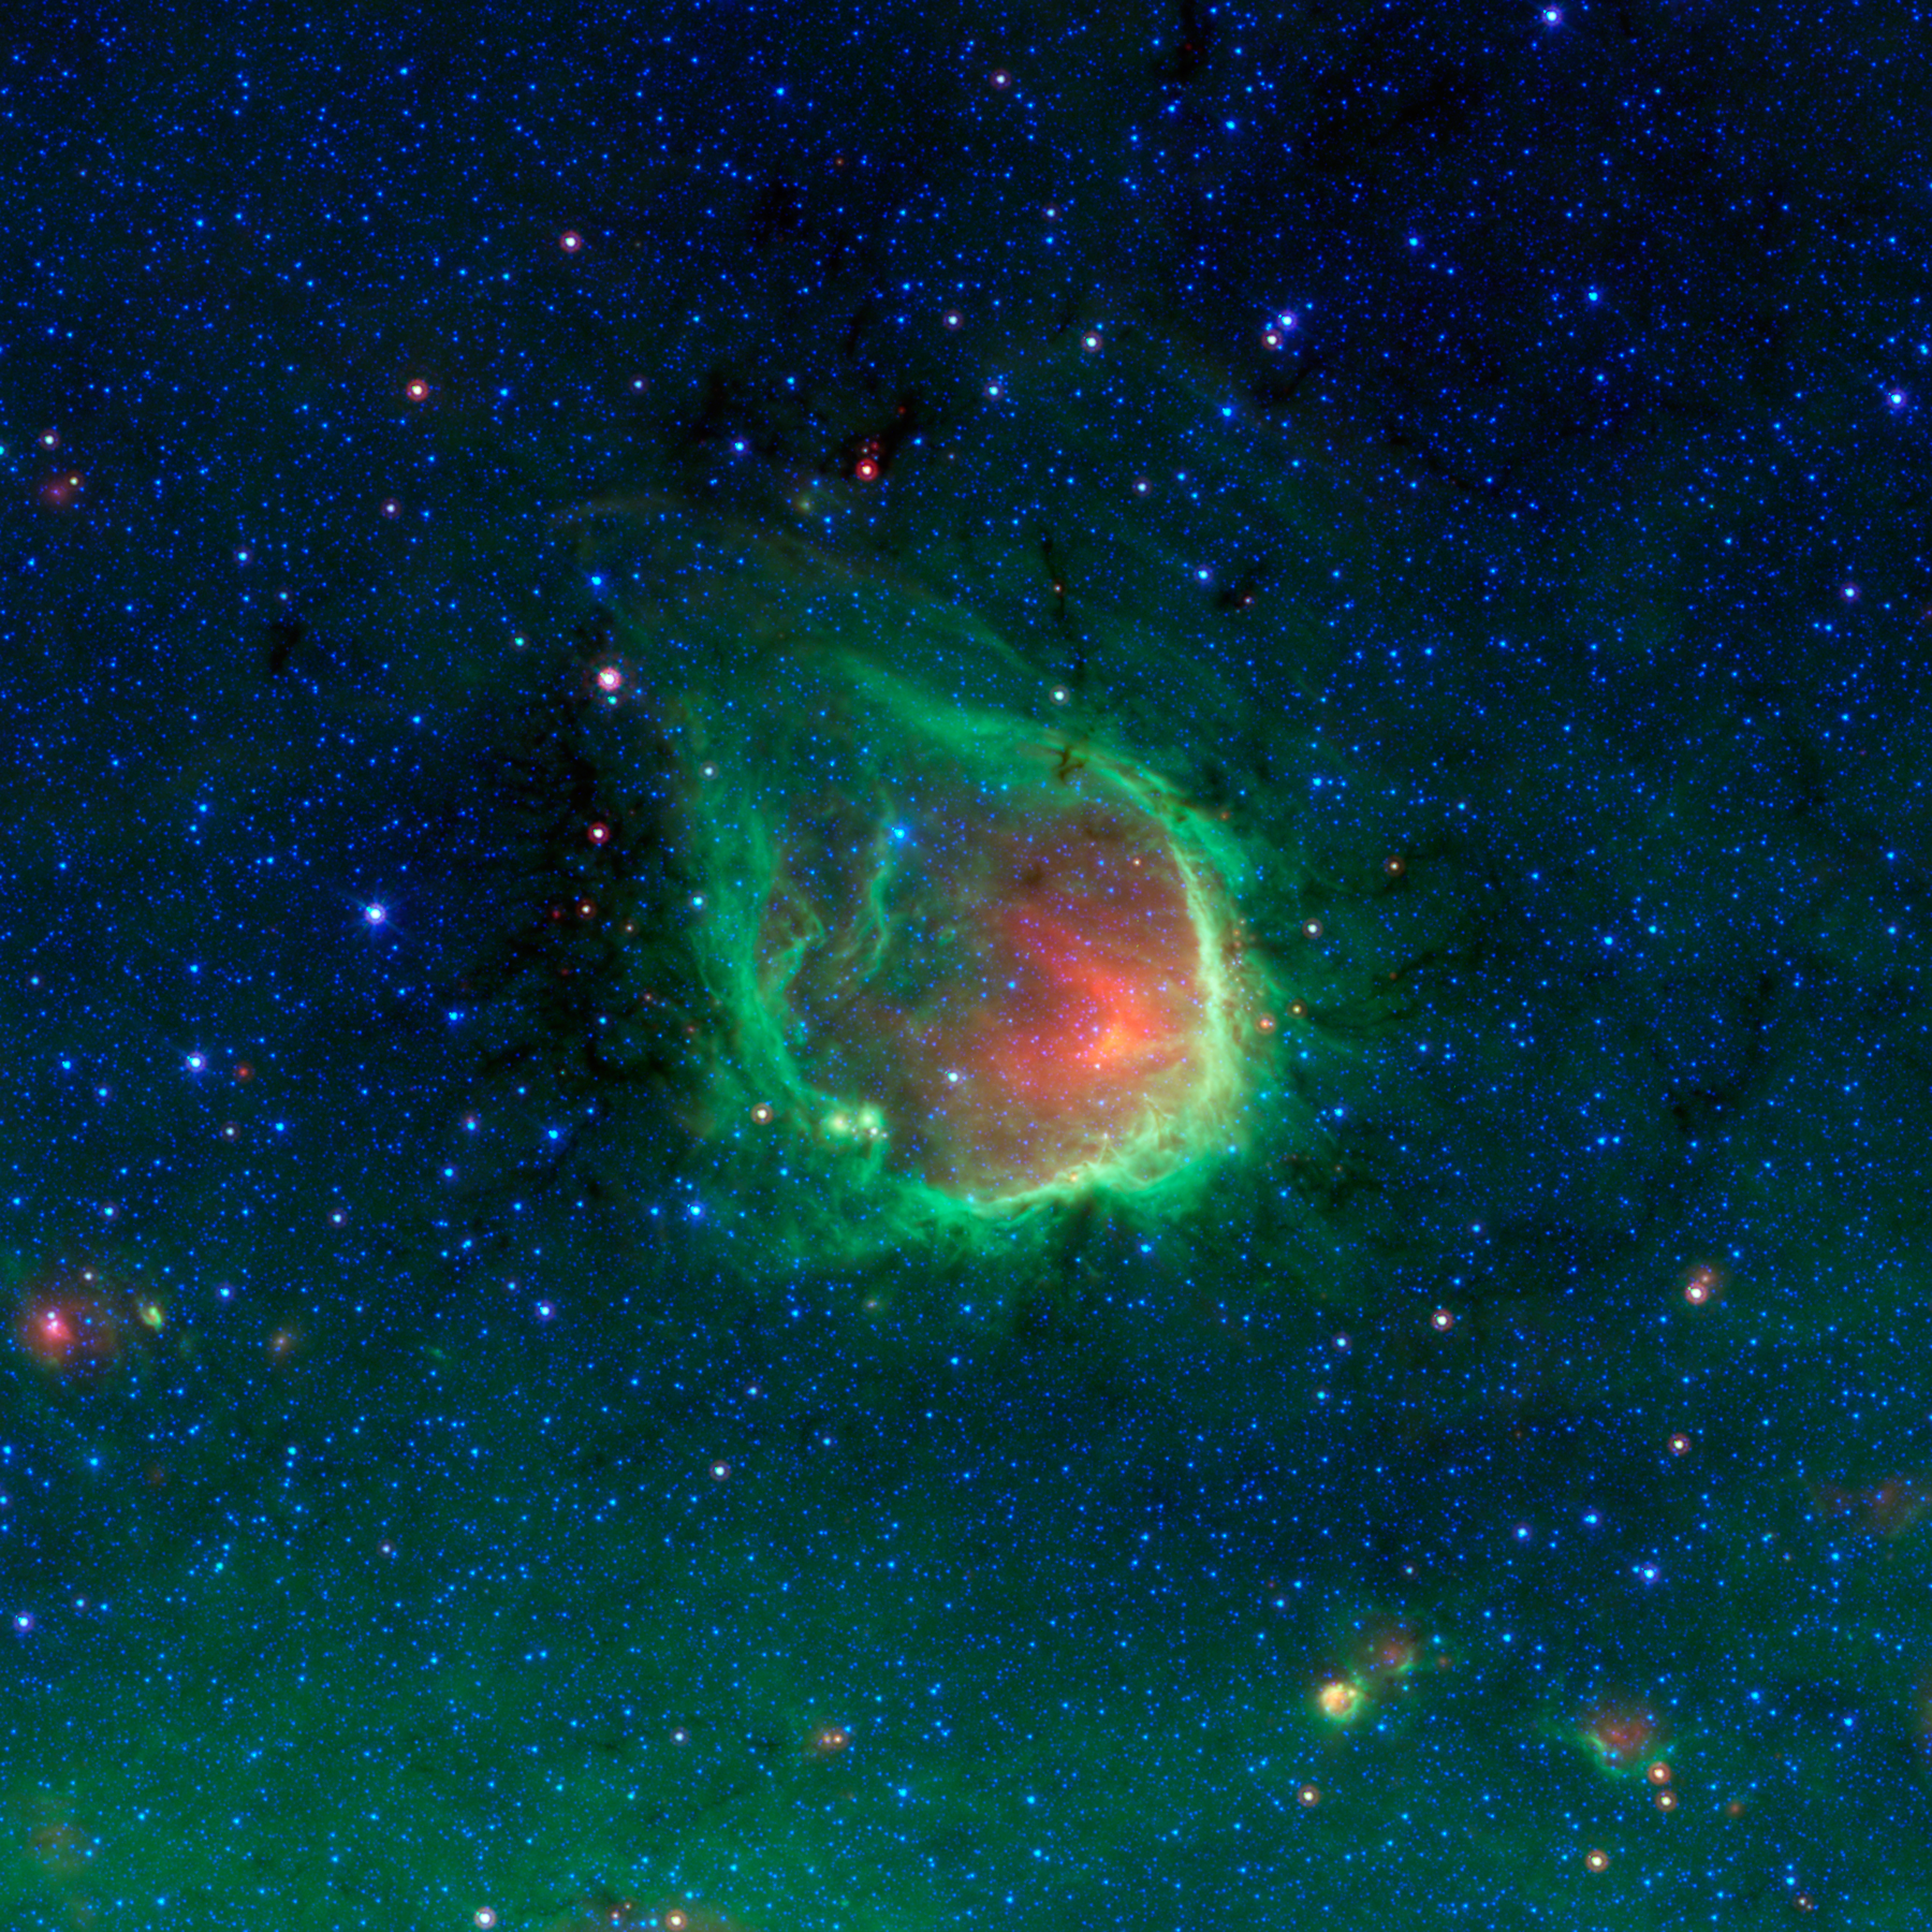

In the Blackest Night, a Green Ring Nebula

This glowing emerald nebula seen by NASA’s Spitzer Space Telescope is reminiscent of the glowing ring wielded by the superhero Green Lantern. In the comic books, the diminutive Guardians of the Planet “Oa” forged his power ring, but astronomers believe rings like this are actually sculpted by the powerful light of giant “O” stars. O stars are the most massive type of star known to exist.

Named RCW 120, this region of hot gas and glowing dust can be found in the murky clouds encircled by the tail of the constellation Scorpius. The ring of dust is actually glowing in infrared colors that our eyes cannot see, but show up brightly when viewed by Spitzer’s infrared detectors. At the center of this ring are a couple of giant stars whose intense ultraviolet light has carved out the bubble, though they blend in with other stars when viewed in infrared.

The green ring is where dust is being hit by winds and intense light from the massive stars. The green color represents infrared light coming from tiny dust grains called polycyclic aromatic hydrocarbons. These small grains have been destroyed inside the bubble. The red color inside the ring shows slightly larger, hotter dust grains, heated by the massive stars.

This bubble is far from unique. Just as the Guardians of “Oa” have selected many beings to serve as Green Lanterns and patrol different sectors of space, Spitzer has found that such bubbles are common and an can be found around O stars throughout our Milky Way galaxy. The small objects at the lower right area of the image may themselves be similar regions seen at much greater distances across the galaxy.

Rings like this are so common in Spitzer’s observations that astronomers have even enlisted the help of the public to help them find and catalog them all. Anyone interested in joining the search as a citizen scientist can visit “The Milky Way Project,” part of the “Zooniverse” of public astronomy projects, at http://www.milkywayproject.org/.

RCW 120 can be found slightly above the flat plane of our galaxy, located toward the bottom of the picture. The green haze seen here is the diffuse glow of dust from the galactic plane.

This is a three-color composite that shows infrared observations from two Spitzer instruments. Blue represents 3.6-micron light and green shows light of 8 microns, both captured by Spitzer’s infrared array camera. Red is 24-micron light detected by Spitzer’s multiband imaging photometer.

Credit: NASA/JPL-Caltech